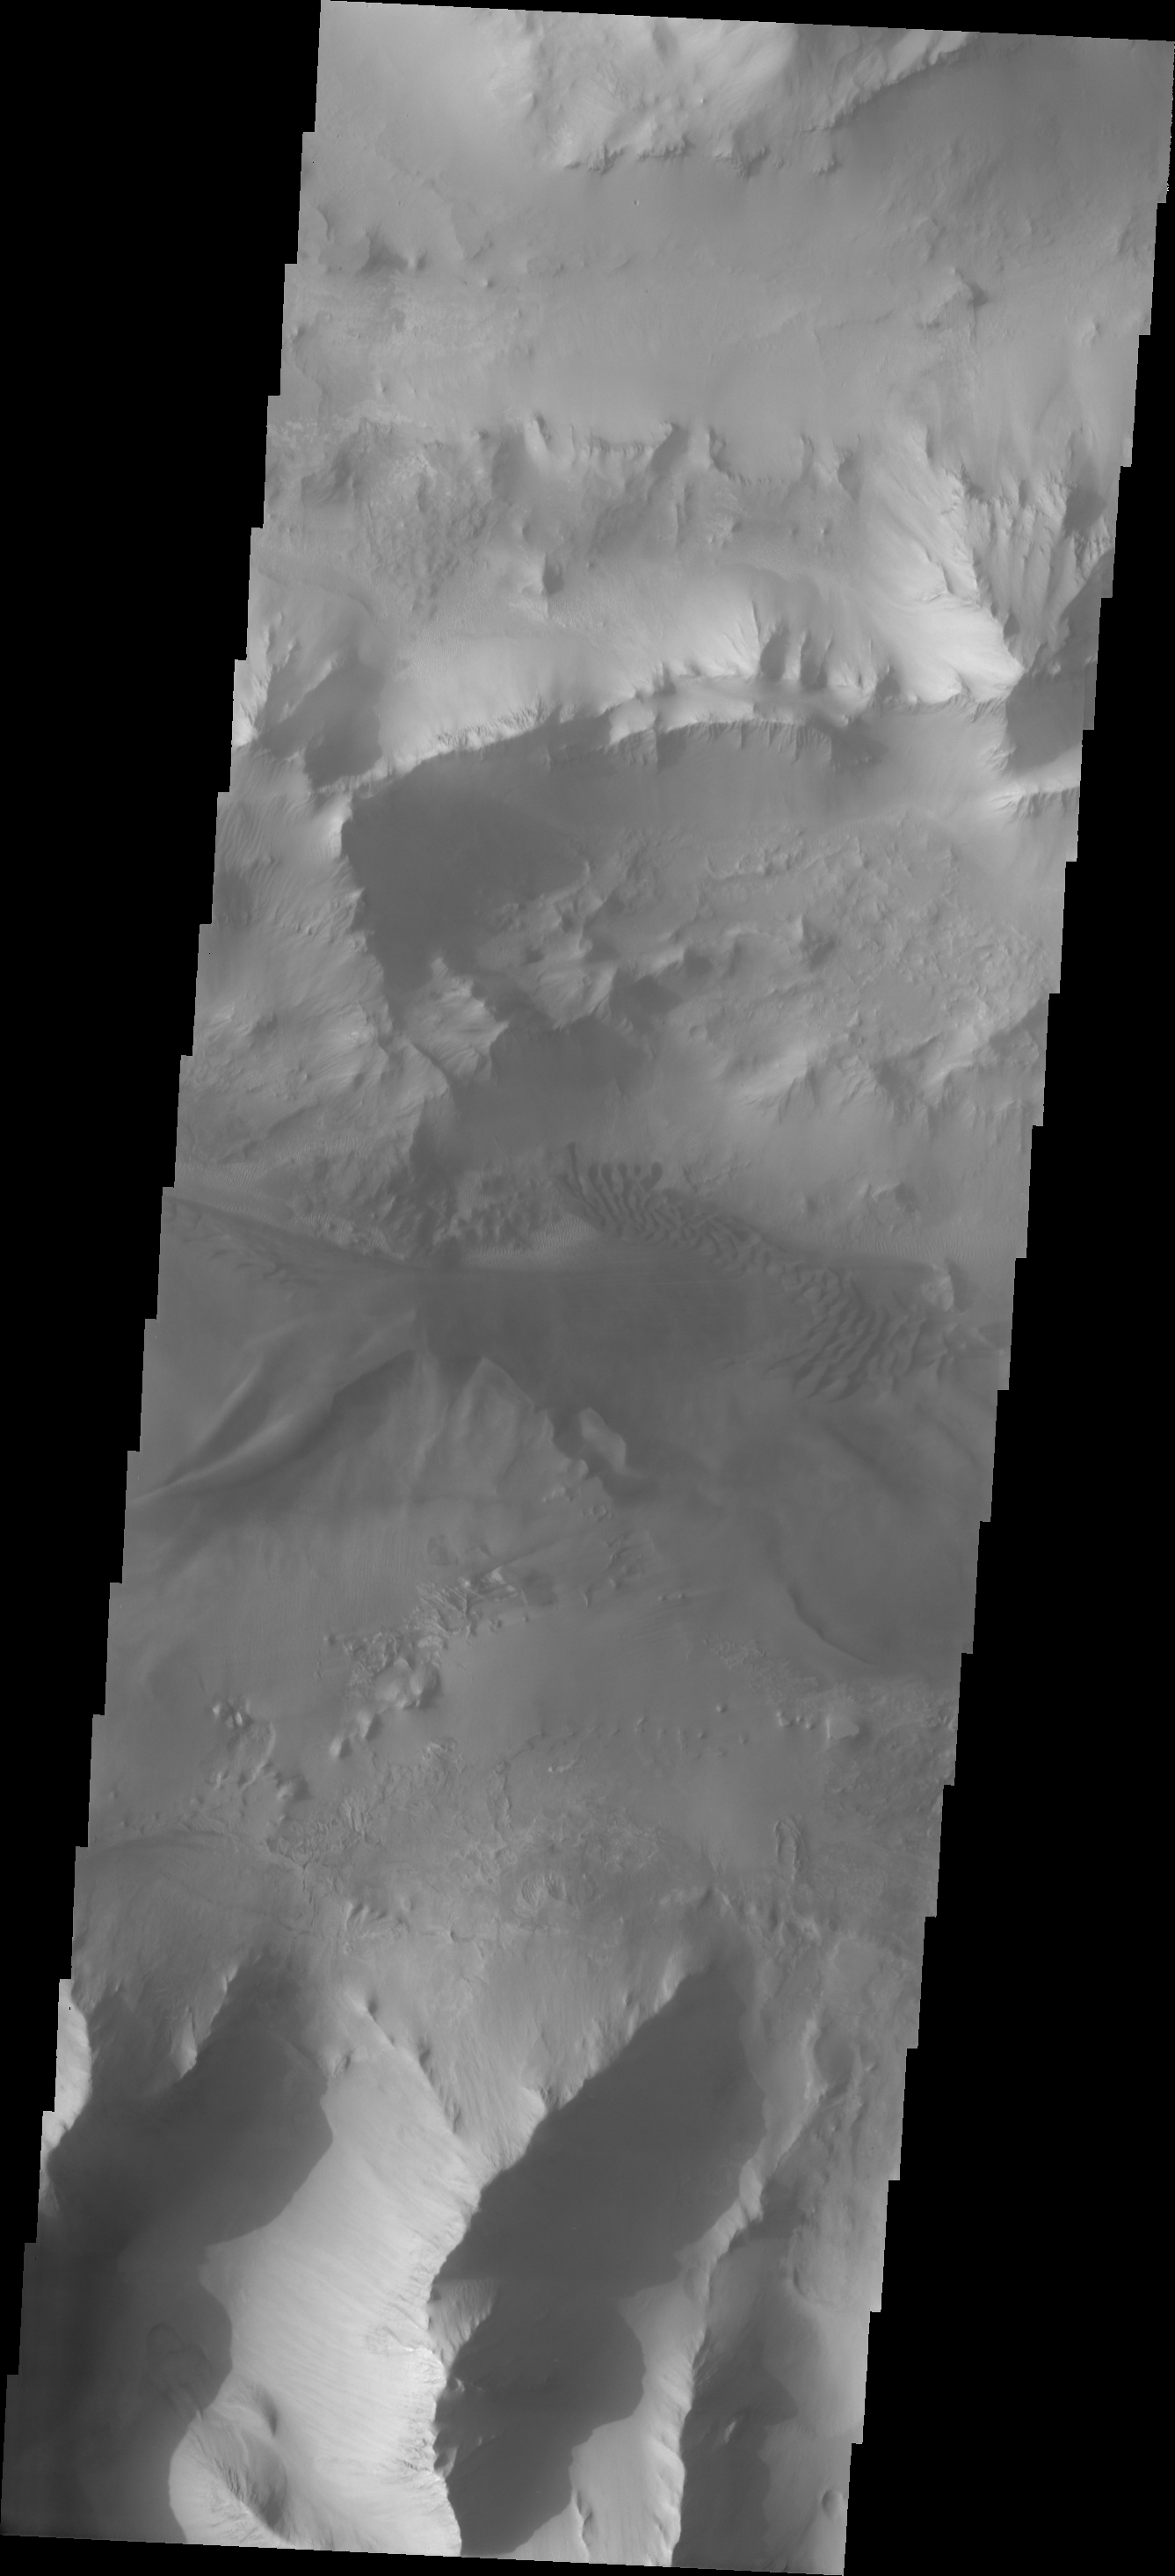

Investigating Mars: Ius Chasma

Continuing eastward thru central Ius Chasma, this image shows a section of chasma that is not dominated by landslide deposits. Geryon Montes, in the upper half of the image, has several visible faults, including a pair of faults that divide the uppermost ridge into two sections. Between the montes and the southern wall face is a region of sand and sand dunes. The presence of mobile sand indicates that winds are eroding, depositing and changing the canyon floor.

A landslide is a failure of slope due to gravity. They initiate due to several reasons. A lower layer of poorly cemented/resistant material may have been eroded, undermining the wall above which then collapses; earthquake seismic waves can cause the slope to collapse; and even an impact event near the canyon wall can cause collapse. As millions of tons of material fall and slide down slope a scalloped cavity forms at the upper part where the slope failure occurred. At the material speeds downhill it will pick up more of the underlying slope, increasing the volume of material entrained into the landslide. Whereas some landslides spread across the canyon floor forming lobate deposits, very large volume slope failures will completely fill the canyon floor in a large complex region of chaotic blocks.

Ius Chasma is at the western end of Valles Marineris, south of Tithonium Chasma. Valles Marineris is over 4000 kilometers long, wider than the United States. Ius Chasma is almost 850 kilometers long (528 miles), 120 kilometers wide and over 8 kilometers deep. In comparison, the Grand Canyon in Arizona is about 175 kilometers long, 30 kilometers wide, and only 2 kilometers deep. The canyons of Valles Marineris were formed by extensive fracturing and pulling apart of the crust during the uplift of the vast Tharsis plateau. Landslides have enlarged the canyon walls and created deposits on the canyon floor. Weathering of the surface and influx of dust and sand have modified the canyon floor, both creating and modifying layered materials. There are many features that indicate flowing and standing water played a part in the chasma formation.

The Odyssey spacecraft has spent over 15 years in orbit around Mars, circling the planet more than 71,000 times. It holds the record for longest working spacecraft at Mars. THEMIS, the IR/VIS camera system, has collected data for the entire mission and provides images covering all seasons and lighting conditions. Over the years many features of interest have received repeated imaging, building up a suite of images covering the entire feature. From the deepest chasma to the tallest volcano, individual dunes inside craters and dune fields that encircle the north pole, channels carved by water and lava, and a variety of other feature, THEMIS has imaged them all. For the next several months the image of the day will focus on the Tharsis volcanoes, the various chasmata of Valles Marineris, and the major dunes fields. We hope you enjoy these images!

Credit: NASA/JPL-Caltech/ASU